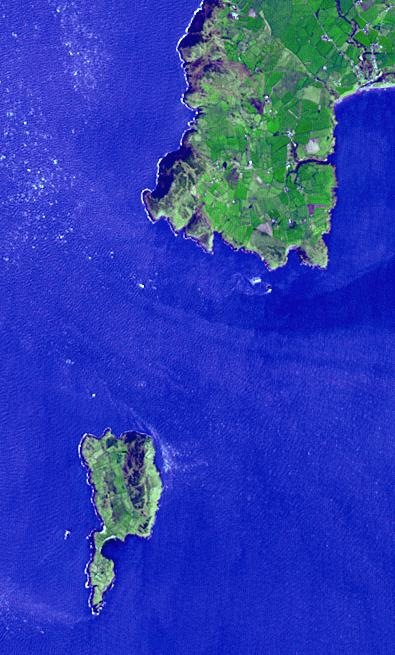

Bardsey Island, Wales

Lying 3 km off the Llyn peninsula of Wales, the Bardsey Island is known as the Island of 20,000 saints. While today’s permanent population numbers only four, the island was once an important religious site, with a 6th century monastery. It is the legendary burial site of King Arthur. Another legend holds that anyone who died on the island would not go to hell. The image was acquired April 4, 2006, covers an area of 6 by 10 km, and is located at 52.7 degrees north, 4.8 degrees west.

With its 14 spectral bands from the visible to the thermal infrared wavelength region and its high spatial resolution of 15 to 90 meters (about 50 to 300 feet), ASTER images Earth to map and monitor the changing surface of our planet. ASTER is one of five Earth-observing instruments launched Dec. 18, 1999, on Terra. The instrument was built by Japan’s Ministry of Economy, Trade and Industry. A joint U.S./Japan science team is responsible for validation and calibration of the instrument and data products.

The broad spectral coverage and high spectral resolution of ASTER provides scientists in numerous disciplines with critical information for surface mapping and monitoring of dynamic conditions and temporal change. Example applications are: monitoring glacial advances and retreats; monitoring potentially active volcanoes; identifying crop stress; determining cloud morphology and physical properties; wetlands evaluation; thermal pollution monitoring; coral reef degradation; surface temperature mapping of soils and geology; and measuring surface heat balance.

The U.S. science team is located at NASA’s Jet Propulsion Laboratory, Pasadena, Calif. The Terra mission is part of NASA’s Science Mission Directorate, Washington, D.C.

Credit: NASA/METI/AIST/Japan Space Systems, and U.S./Japan ASTER Science Team